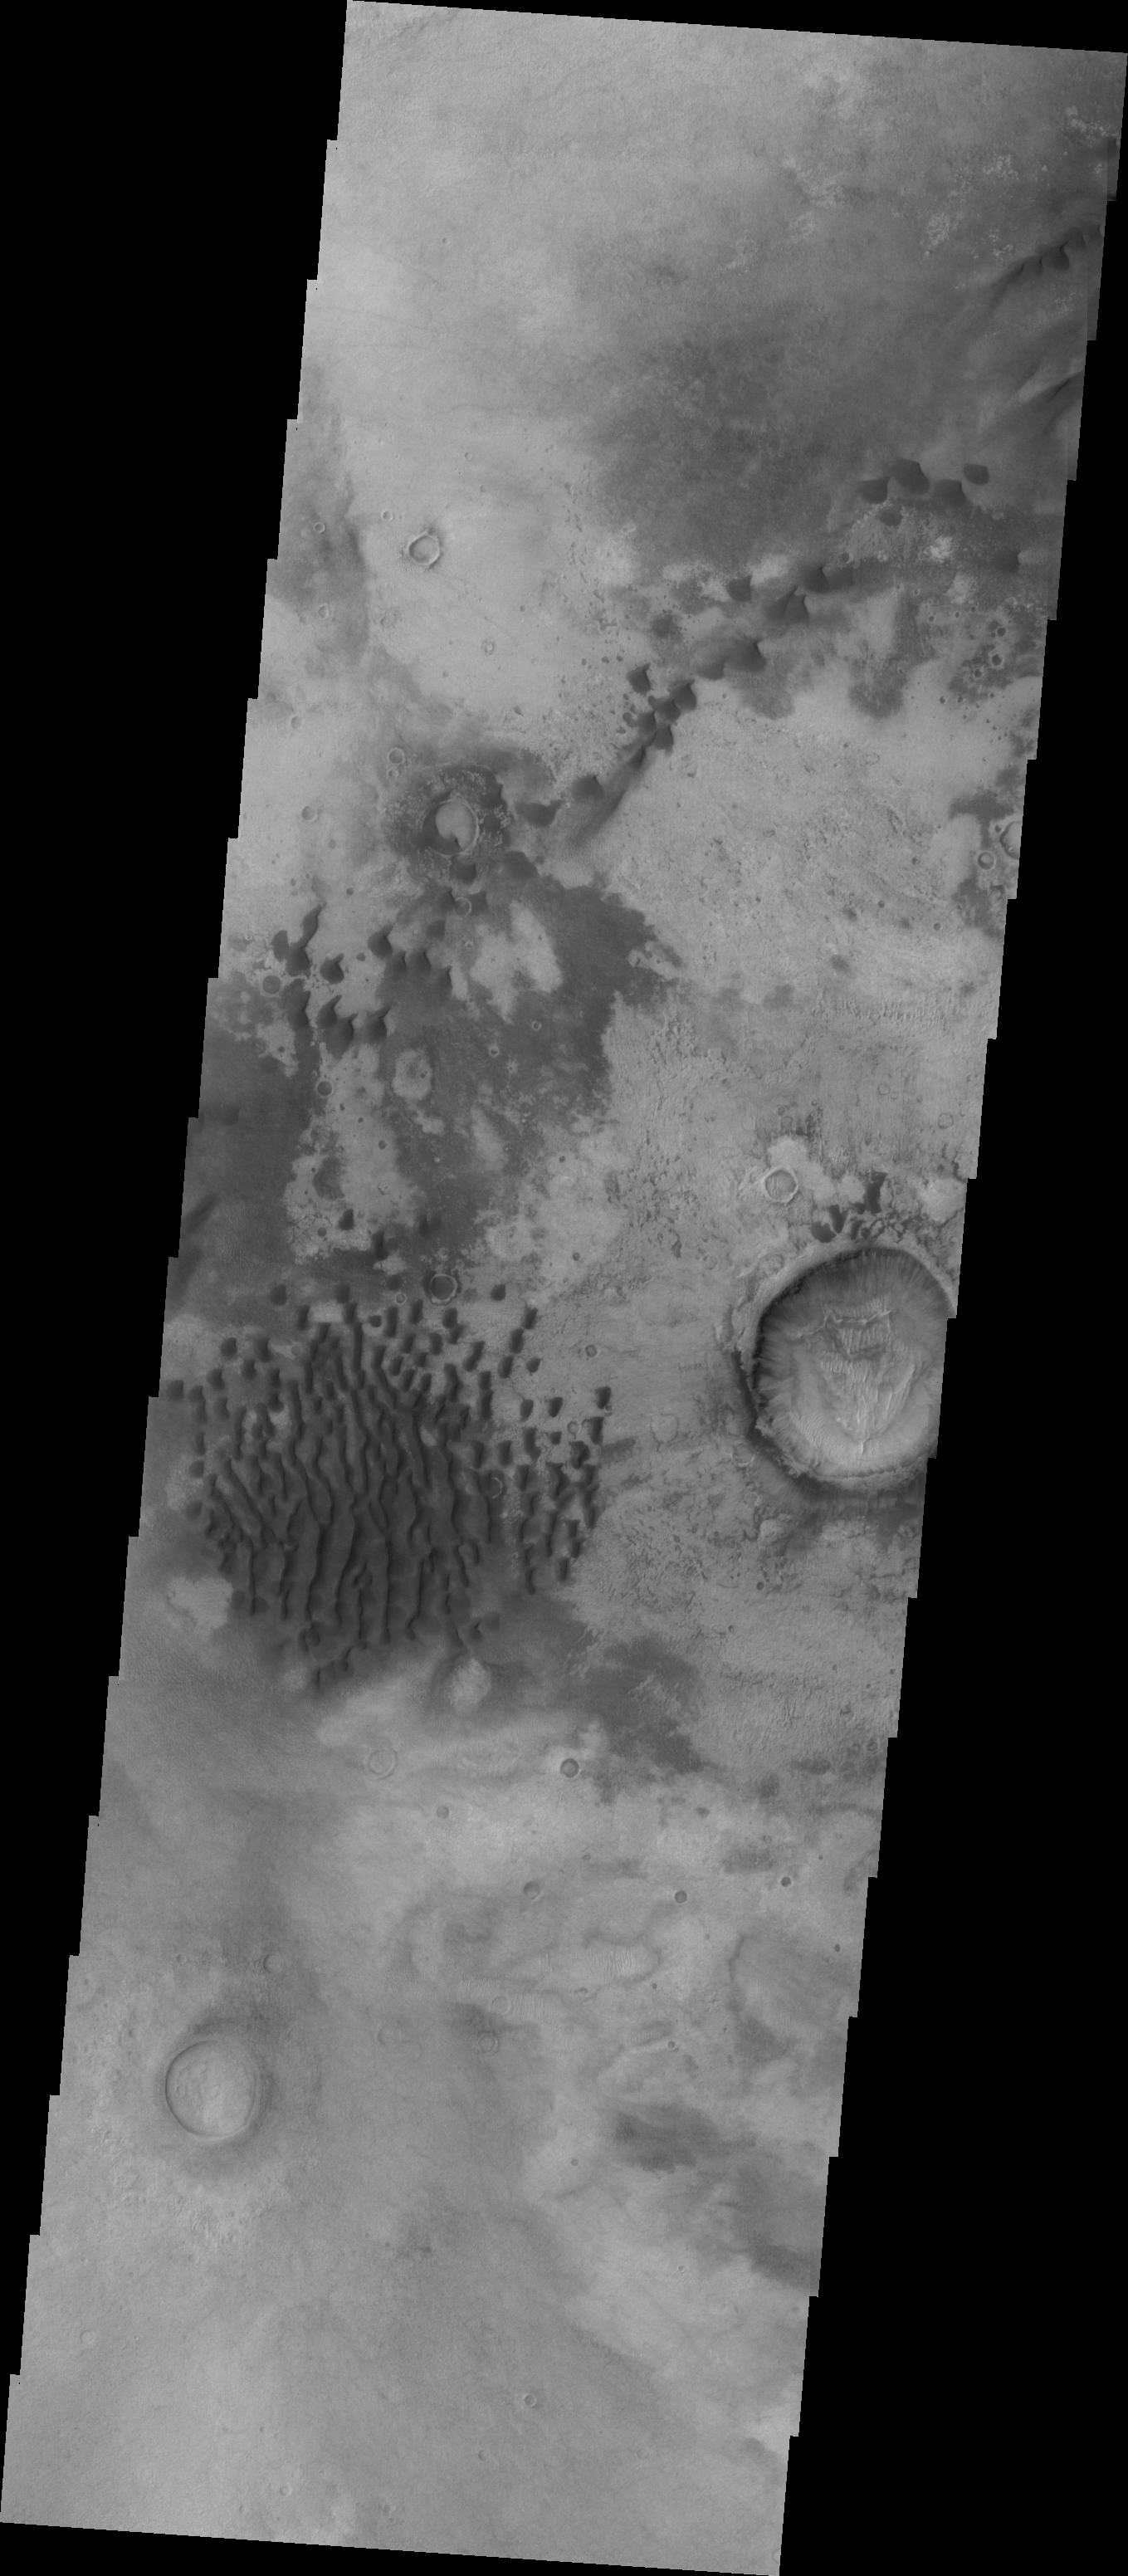

Investigating Mars: Kaiser Crater Dunes

This VIS image of Kaiser Crater shows individual dunes and where the dunes have coalesced into longer dune forms. The addition of sand makes the dunes larger and the intra-dune areas go from sand-free to complete coverage of the hard surface of the crater floor. With a continued influx of sand the region will transition from individual dunes to a sand sheet with surface dune forms.

Kaiser Crater is located in the southern hemisphere in the Noachis region west of Hellas Planitia. Kaiser Crater is just one of several large craters with extensive dune fields on the crater floor. Other nearby dune filled craters are Proctor, Russell, and Rabe. Kaiser Crater is 207 km (129 miles) in diameter. The dunes are located in the southern part of the crater floor.

The Odyssey spacecraft has spent over 15 years in orbit around Mars, circling the planet more than 69000 times. It holds the record for longest working spacecraft at Mars. THEMIS, the IR/VIS camera system, has collected data for the entire mission and provides images covering all seasons and lighting conditions. Over the years many features of interest have received repeated imaging, building up a suite of images covering the entire feature. From the deepest chasma to the tallest volcano, individual dunes inside craters and dune fields that encircle the north pole, channels carved by water and lava, and a variety of other feature, THEMIS has imaged them all. For the next several months the image of the day will focus on the Tharsis volcanoes, the various chasmata of Valles Marineris, and the major dunes fields. We hope you enjoy these images!

Credit: NASA/JPL-Caltech/ASU